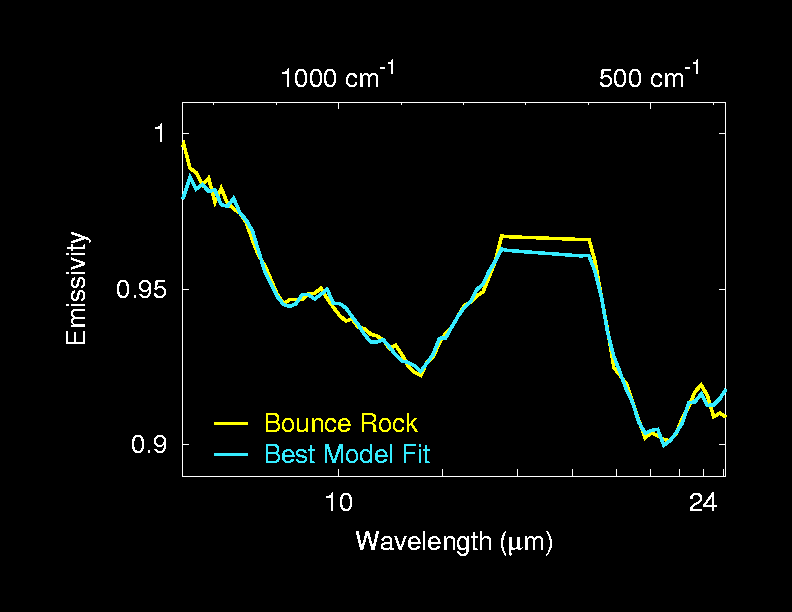

Best Fit for ‘Bounce’

The mineralogy of “Bounce” rock was determined by fitting spectra from a library of laboratory minerals to the spectrum of Bounce taken by the Mars Exploration Rover Opportunity’s miniature thermal emission spectrometer. The minerals that give the best fit include pyroxene, plagioclase and olivine — minerals commonly found in basaltic volcanic rocks — and typical martian dust produced by the rover’s rock abrasion tool.

Credit: NASA/JPL/Cornell/ASU